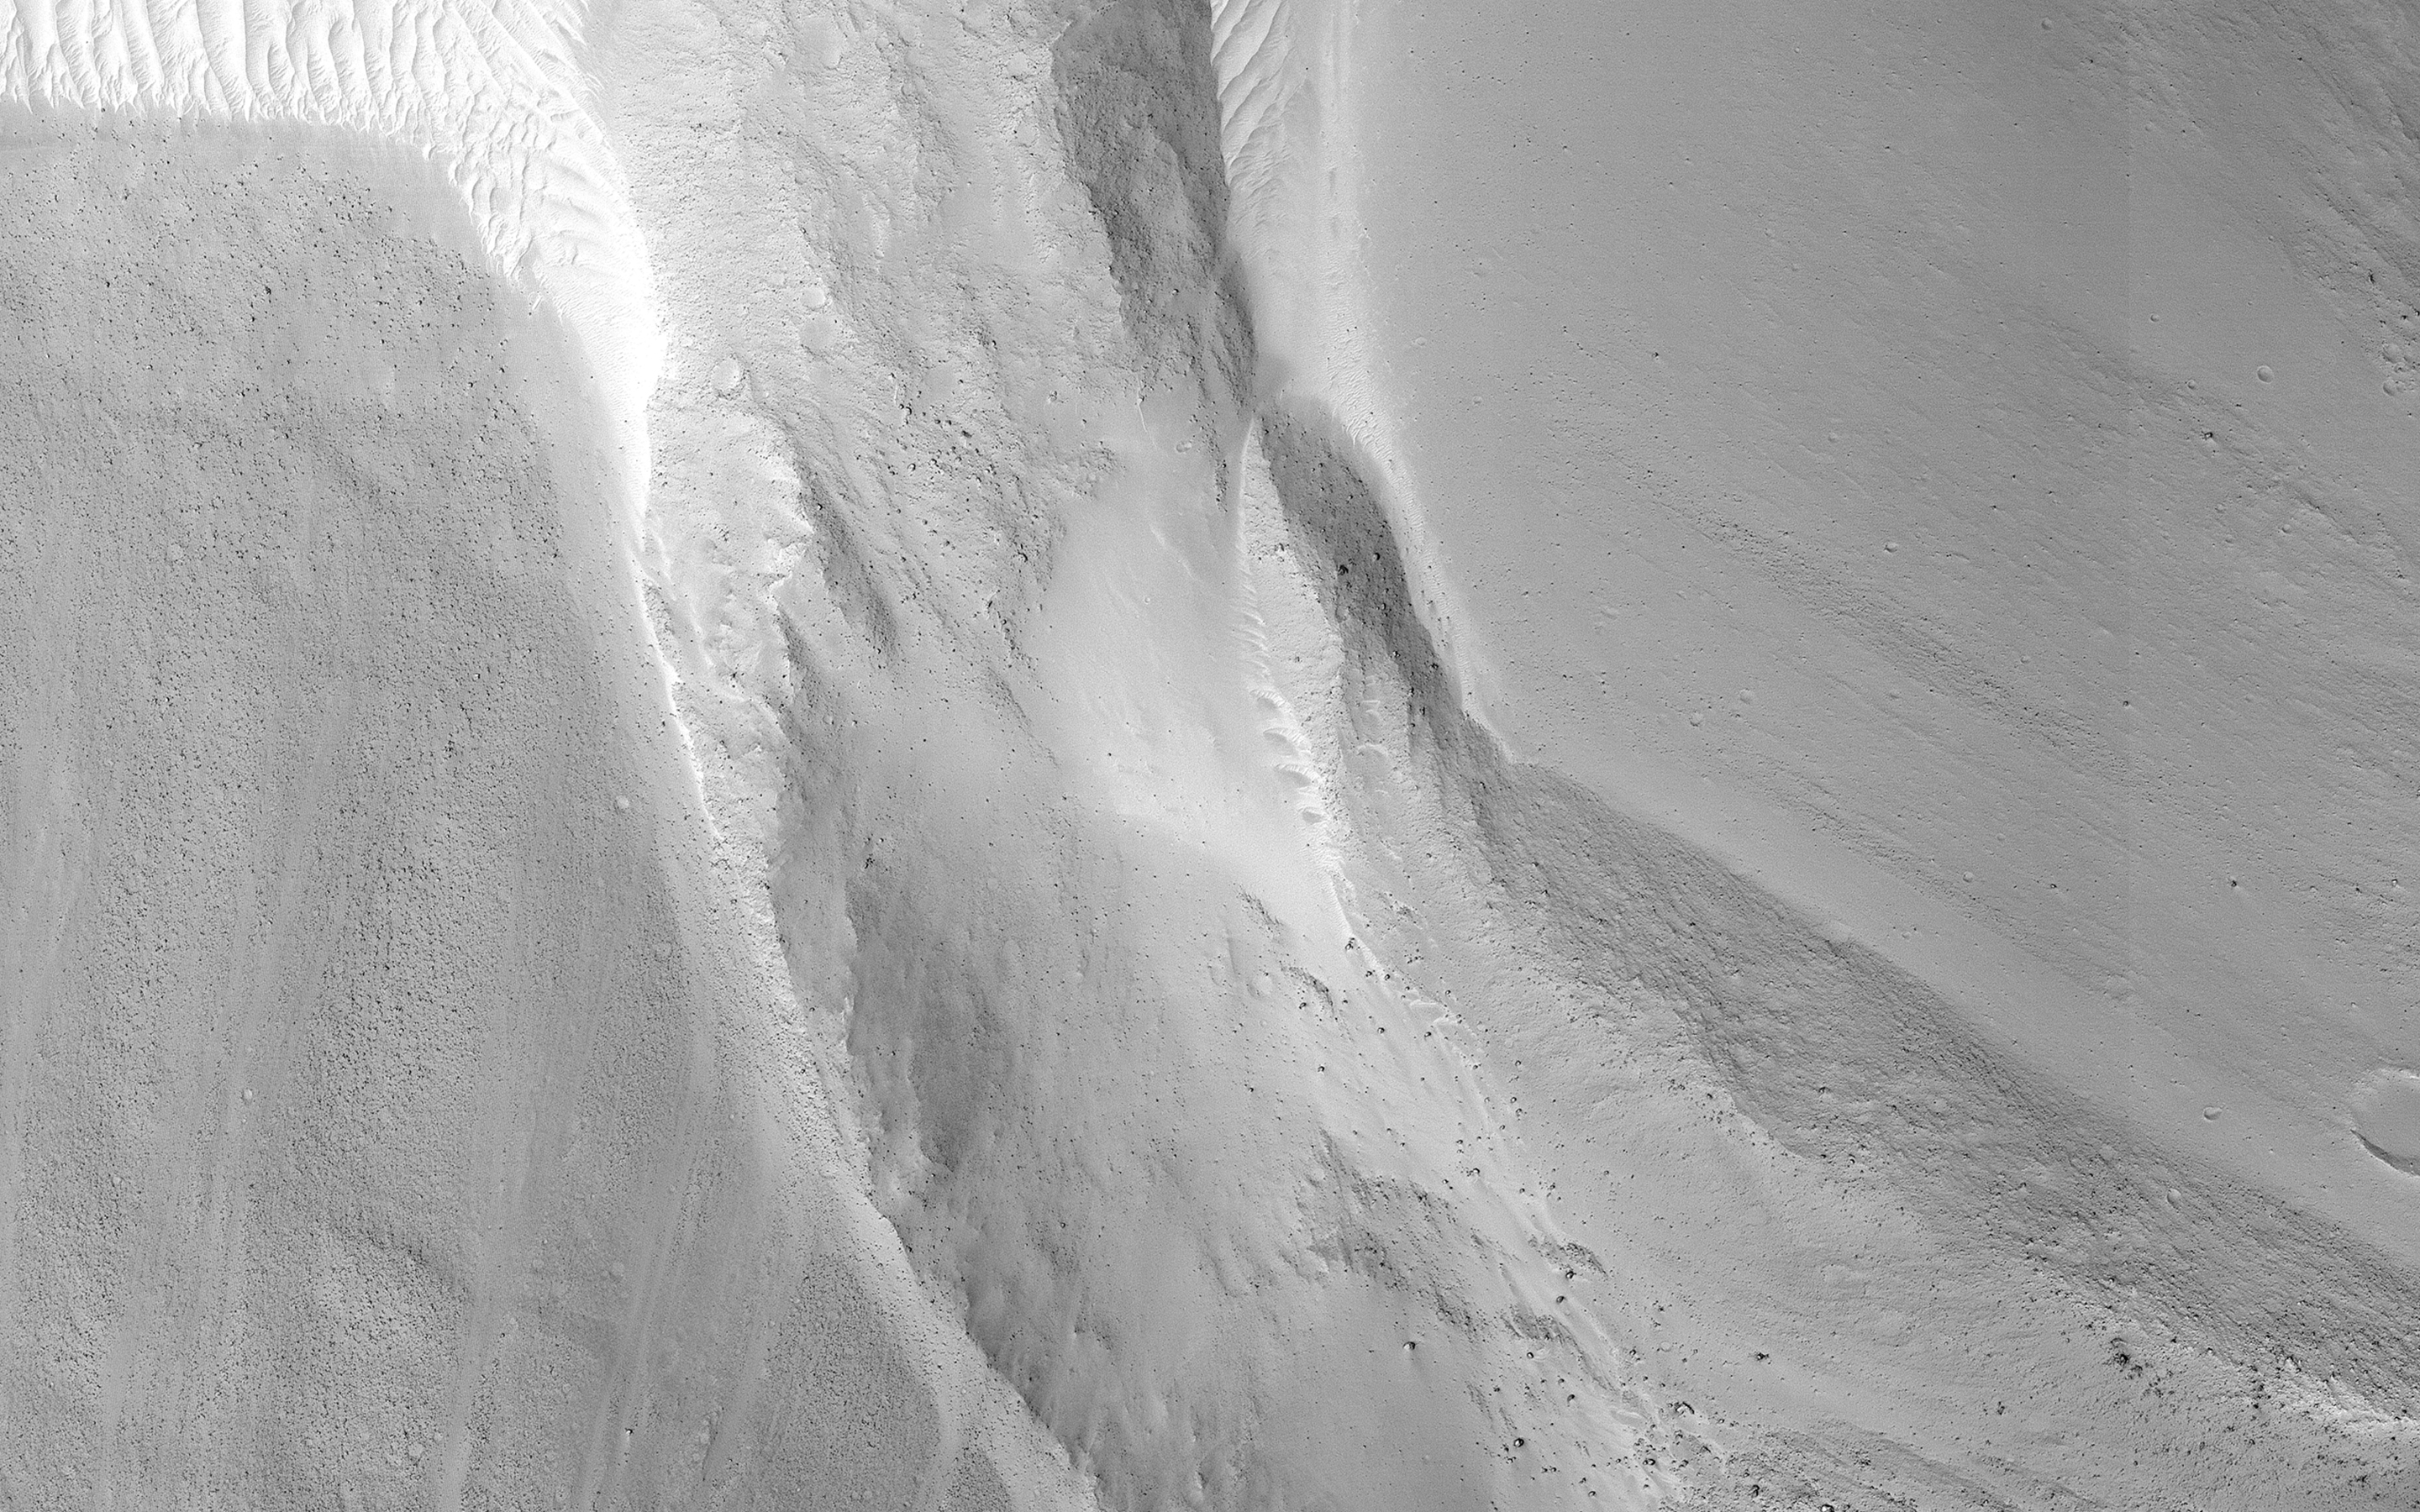

A Snow Plow Landslide

This image shows a small landslide in Iani Chaos. Landslides are common on Mars where there are steep slopes, including this area where there are numerous mounds and hills.

What is unusual about this landslide is that it carved a path downslope as it moved, similar to a snow plow pushing away snow as it moves forward. This image is part of a stereo pair so that scientists will examine the landslide in 3D to understand its formation mechanism.

The map is projected here at a scale of 25 centimeters (9.8 inches) per pixel. (The original image scale is 27.3 centimeters [10.7 inches] per pixel [with 1 x 1 binning]; objects on the order of 82 centimeters [32.3 inches] across are resolved.) North is up.

This is a stereo pair with ESP_058894_1800.

The University of Arizona, in Tucson, operates HiRISE, which was built by Ball Aerospace & Technologies Corp., in Boulder, Colorado. NASA’s Jet Propulsion Laboratory, a division of Caltech in Pasadena, California, manages the Mars Reconnaissance Orbiter Project for NASA’s Science Mission Directorate, Washington.

Credit: NASA/JPL-Caltech/University of Arizona